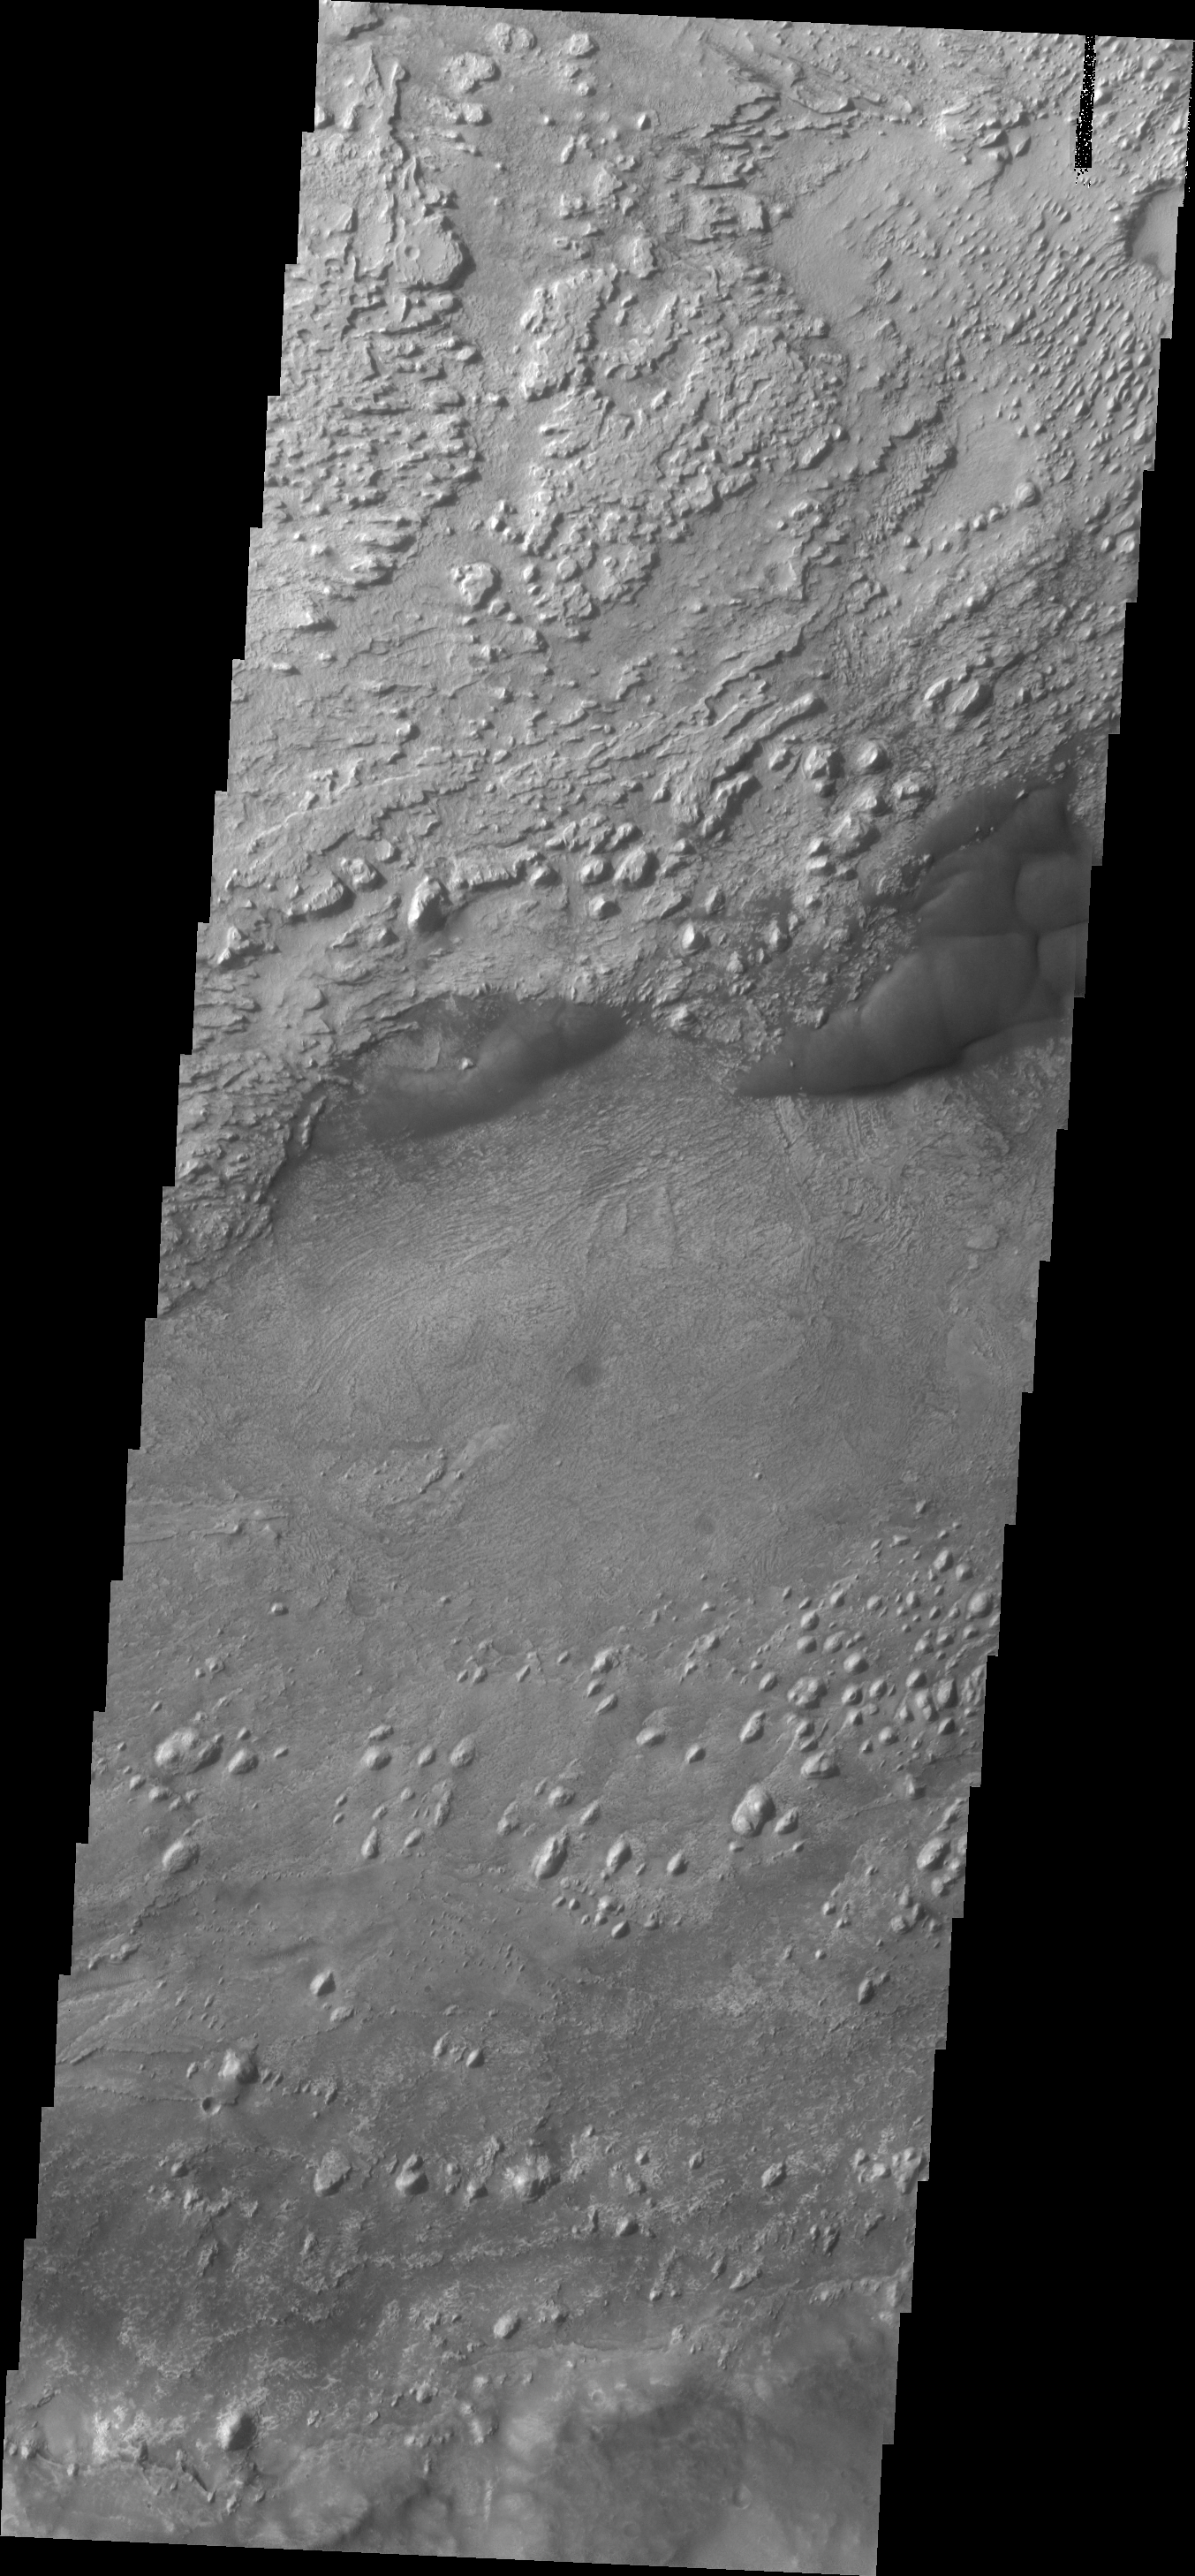

Crommelin Crater

Today’s VIS image shows a portion of the floor of Crommelin Crater. This crater contains a large mound of material that filled a large part of the crater and has been subsequently eroded.

Credit: NASA/JPL/ASU